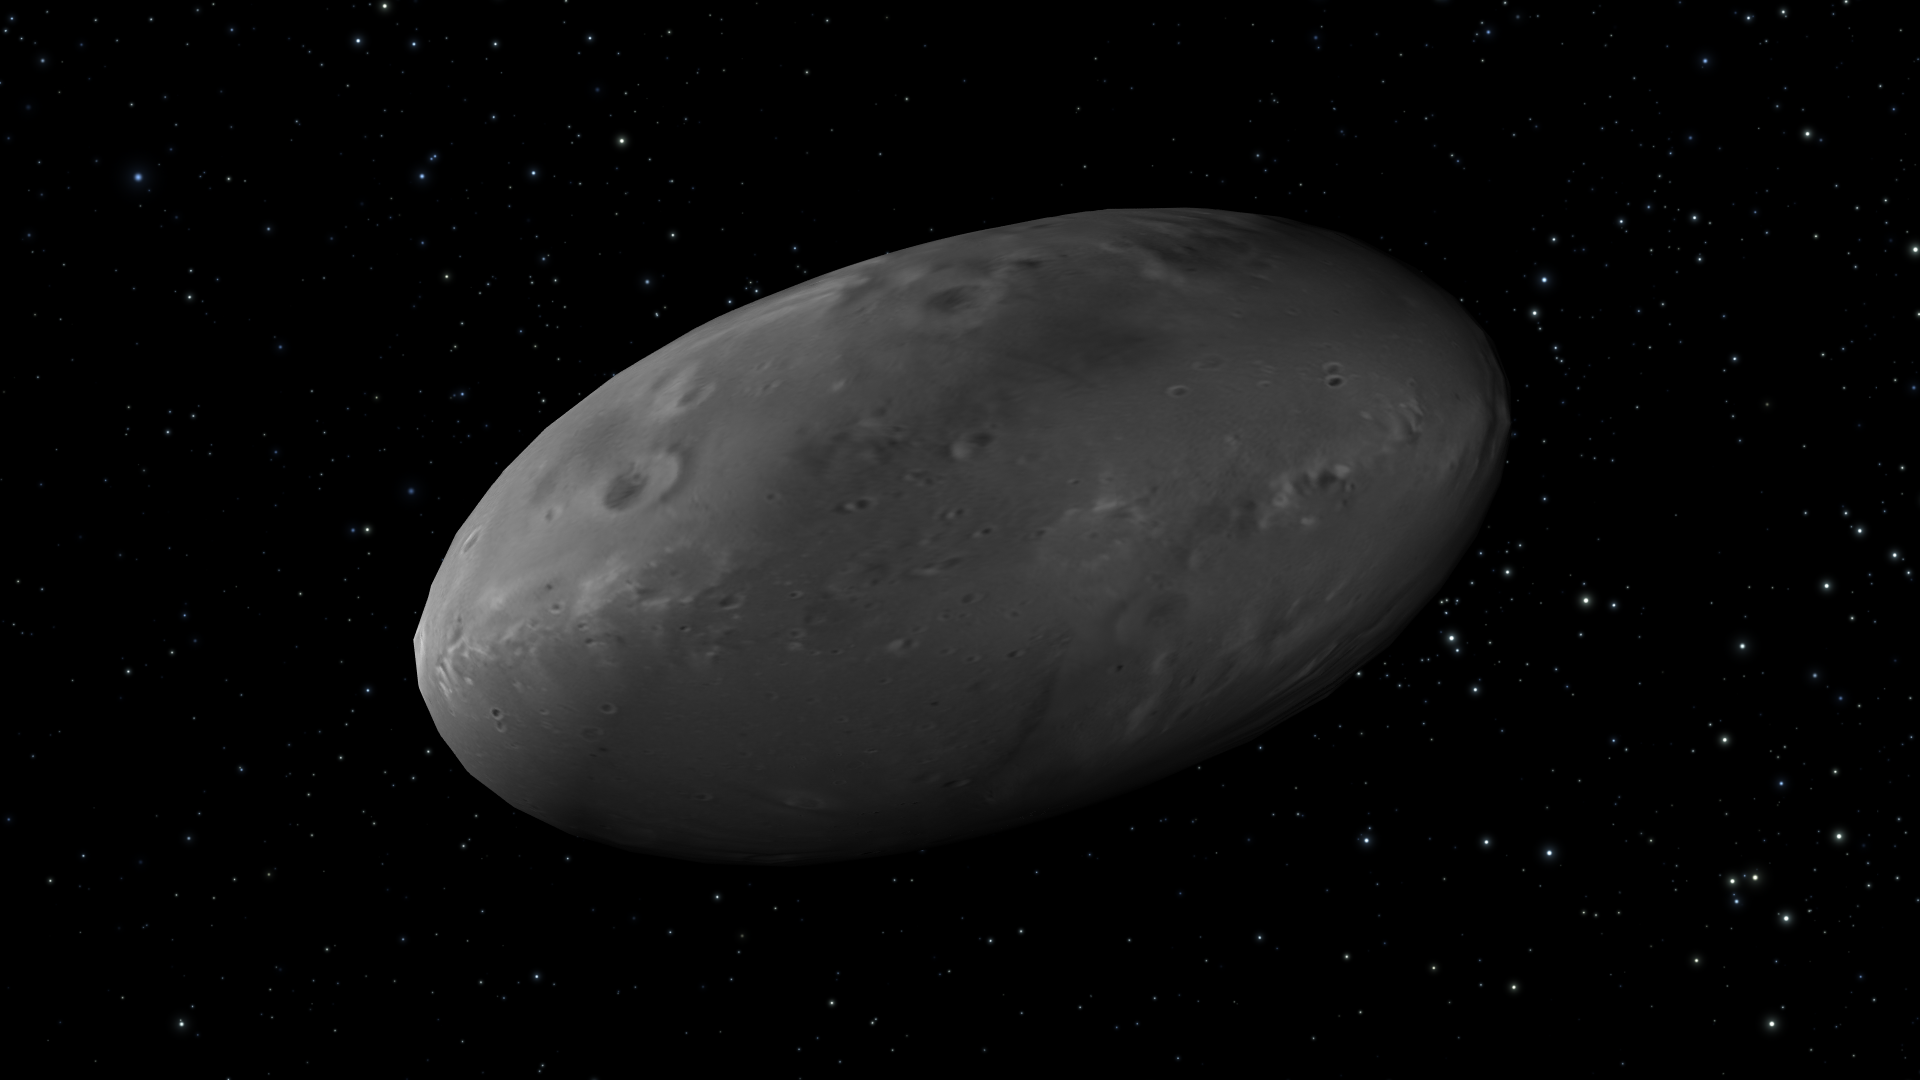

Artist’s View of Nix Rotation, Frame 3

Object Name: Nix

Credit: NASA, ESA, M. Showalter (SETI Institute), and G. Bacon (STScI)